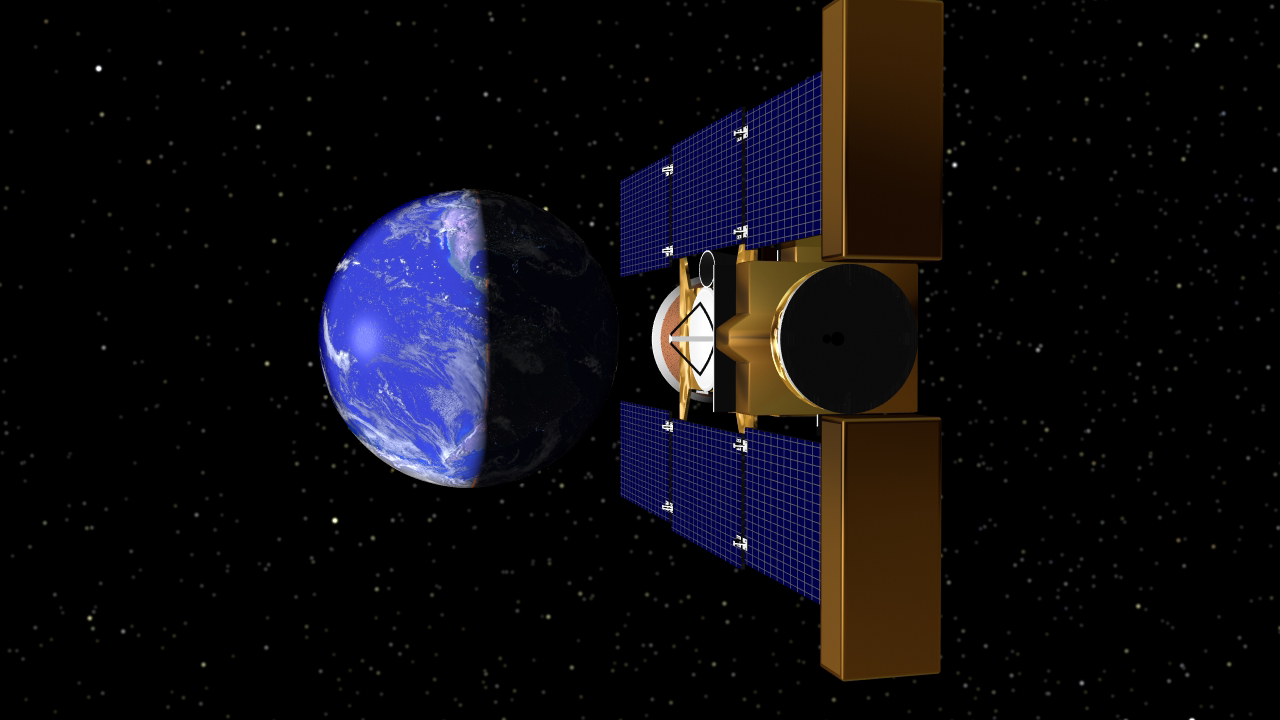

Stardust Returns to Earth (Artist’s Concept)

This artist’s rendering depicts Stardust returning to Earth. Stardust is the first U.S. space mission dedicated solely to the exploration of a comet, and the first robotic mission designed to return extraterrestrial material from outside the orbit of the Moon. The Stardust spacecraft will bring back samples of interstellar dust, including recently discovered dust streaming into our Solar System from the direction of Sagittarius.

Credit: NASA/JPL